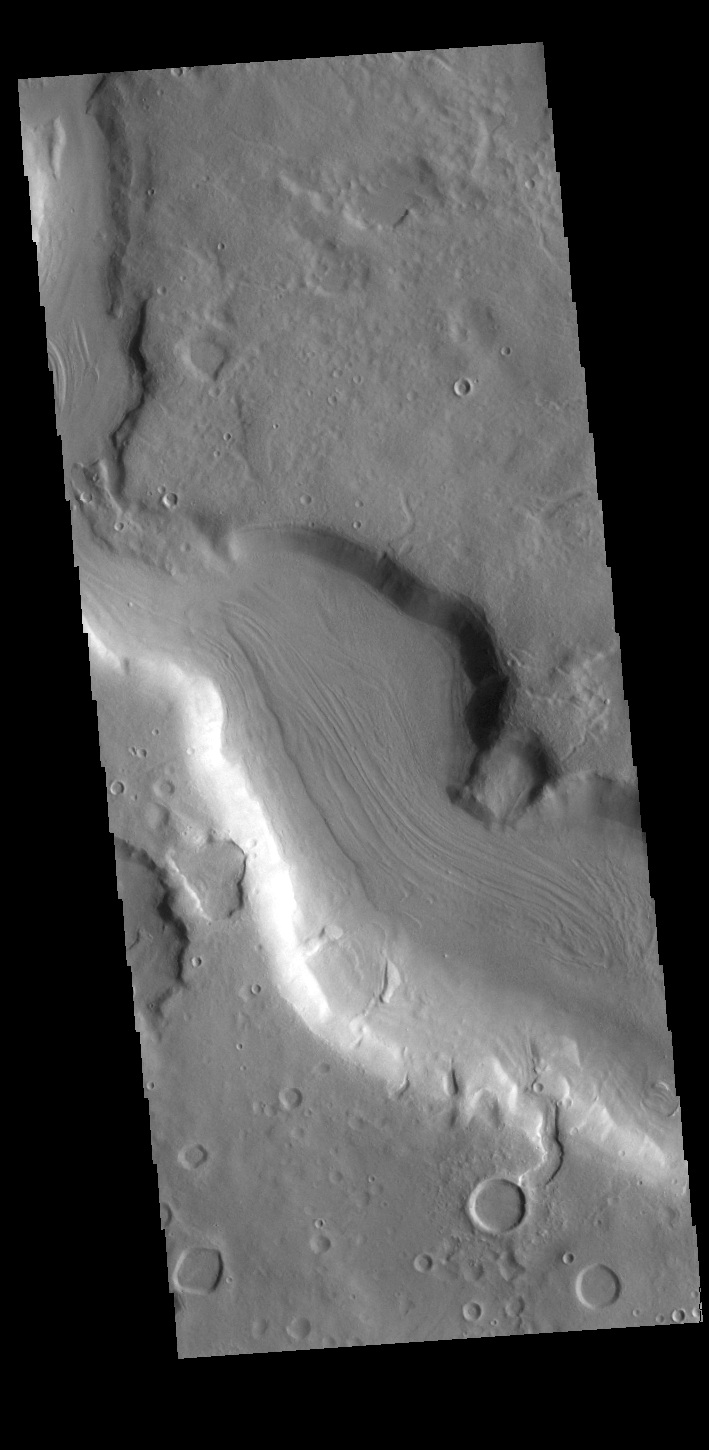

Arabia Terra Channel

This VIS image shows a section of one of the numerous channels that dissect the northern margin on Arabia Terra.

Credit: NASA/JPL-Caltech/ASU